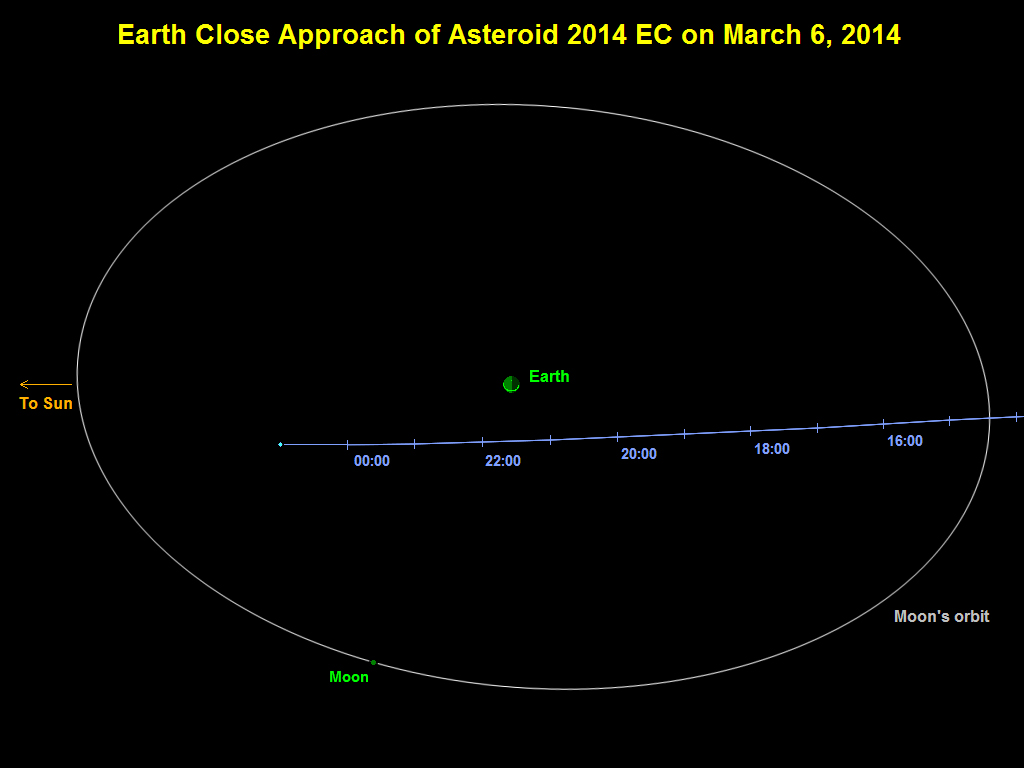

Asteroid 2014 EC Flyby of Earth on March 6, 2014

This graphic depicts the passage of asteroid 2014 EC past Earth on March 6, 2014. The asteroid’s closest approach is a distance equivalent to about one-sixth of the distance between Earth and the moon. Times indicated on the graphic are Universal Time. A time near closest approach, 2200 Universal Time, is 2 p.m. PST (5 p.m. EST).

NASA detects, tracks and characterizes asteroids and comets using both ground- and space-based telescopes. The Near-Earth Object Observations Program, commonly called “Spaceguard,” discovers these objects, characterizes a subset of them and identifies their close approaches to determine if any could be potentially hazardous to our planet.

NASA’s Jet Propulsion Laboratory, Pasadena, Calif., manages the Near-Earth Object Program Office for NASA’s Science Mission Directorate in Washington. JPL is a division of the California Institute of Technology in Pasadena.

Credit: NASA/JPL-Caltech